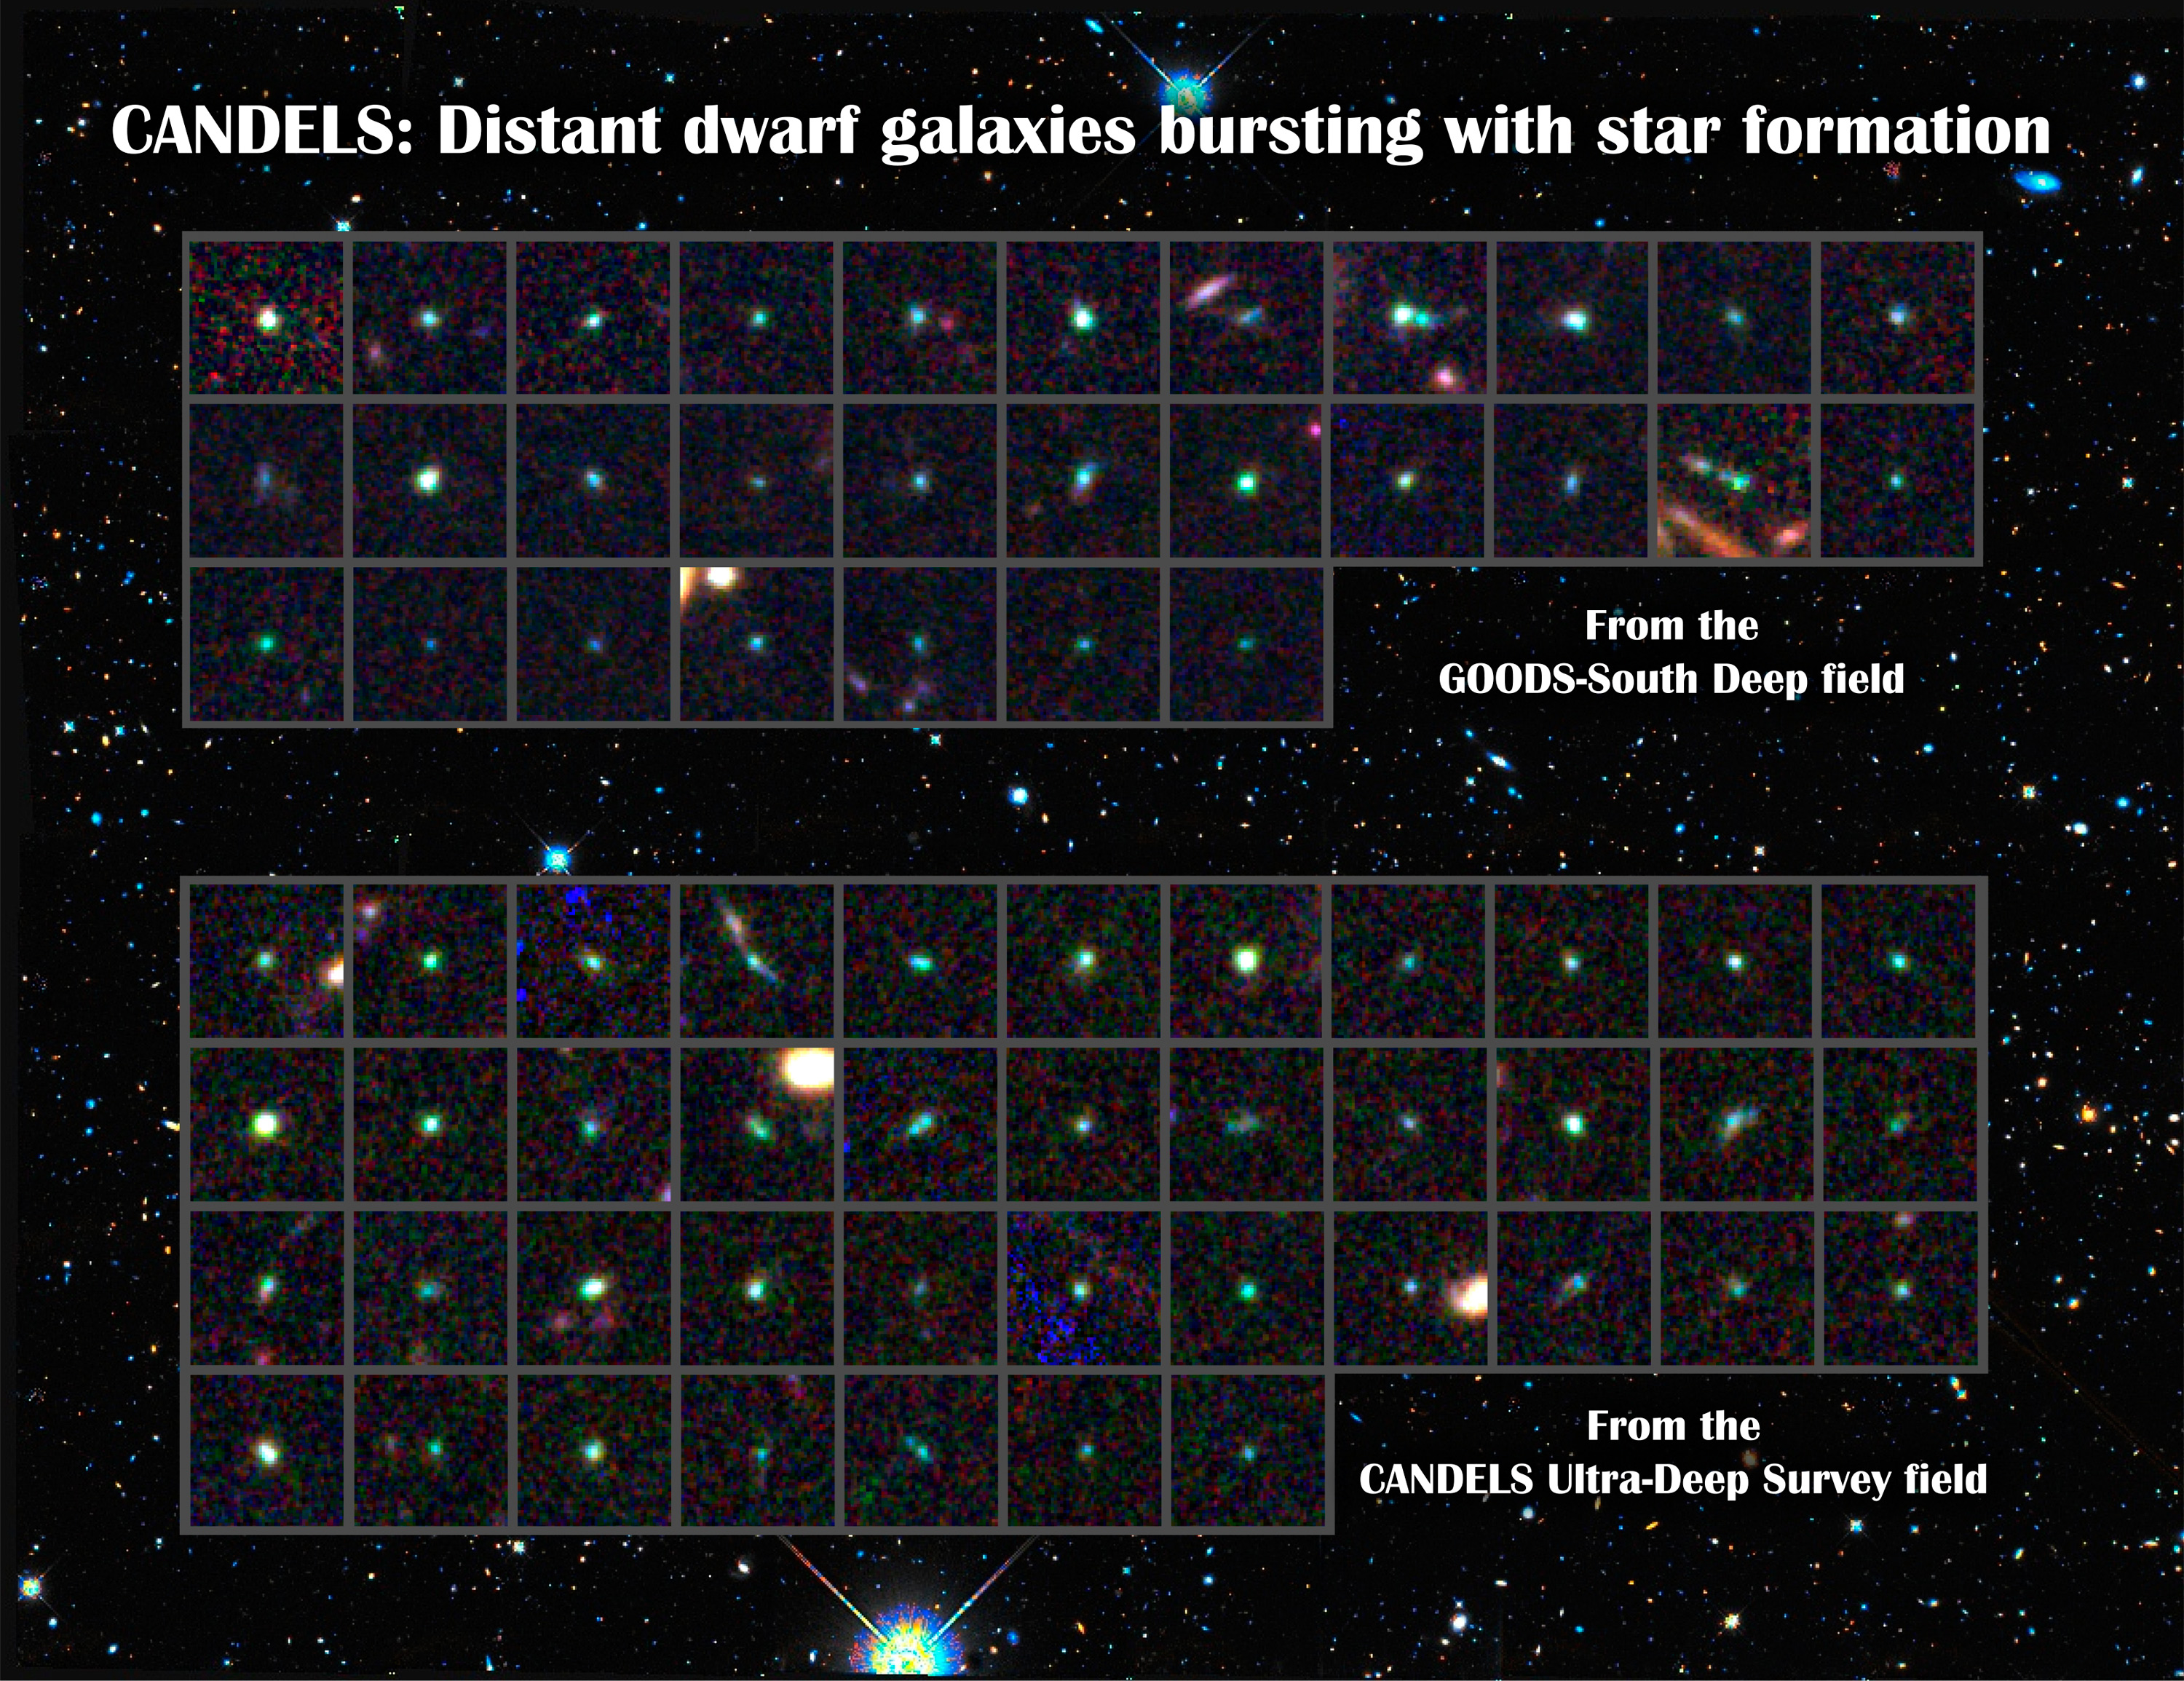

CANDELS Dwarf Galaxies

The CANDELS team identified 69 dwarf galaxies that are undergoing intense bursts of star formation. The dwarf galaxies were found in two regions of the sky called the Great Observatories Deep Survey-South and the UKIDSS Ultra Deep Survey (part of the UKIRT Infrared Deep Sky Survey). Each dwarf is shown centered in cutouts made from near-infrared (I, J, and H band) images acquired by Hubble's Wide Field Camera 3 and Advanced Camera for Surveys. The light from these galaxies has been traveling for about 9 billion years. Many of the stars in nearby dwarf galaxies may have formed in similar starbursts around the same time. The background shows a wider near-infrared view of the CANDELS Ultra Deep Survey field.

Credit: NASA, ESA, STScI, and the CANDELS team